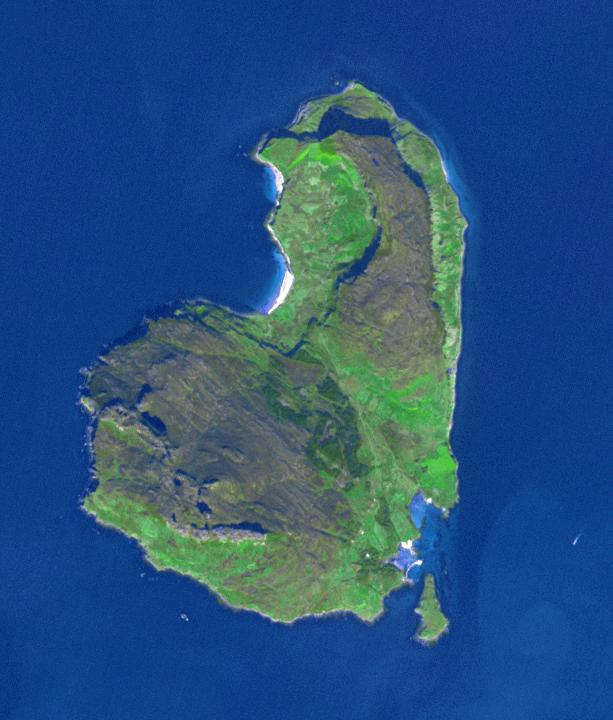

Eigg, Scotland

The island of Eigg is one of the small isles in the Scottish Inner Hebrides, south of the Skye peninsula. The main settlement of the 31 km2 island is Cleadale. In 2008, Eigg began a project to become completely energy self-sufficient. Using a combination of wind, water and solar, the population of about 90 now has 24-hour power. The image was acquired 18 September 2015, covers an area of 9.2 by 10.8 km, and is located at 57 degrees north, 6.2 degrees west.

With its 14 spectral bands from the visible to the thermal infrared wavelength region and its high spatial resolution of 15 to 90 meters (about 50 to 300 feet), ASTER images Earth to map and monitor the changing surface of our planet. ASTER is one of five Earth-observing instruments launched Dec. 18, 1999, on Terra. The instrument was built by Japan’s Ministry of Economy, Trade and Industry. A joint U.S./Japan science team is responsible for validation and calibration of the instrument and data products.

The broad spectral coverage and high spectral resolution of ASTER provides scientists in numerous disciplines with critical information for surface mapping and monitoring of dynamic conditions and temporal change. Example applications are: monitoring glacial advances and retreats; monitoring potentially active volcanoes; identifying crop stress; determining cloud morphology and physical properties; wetlands evaluation; thermal pollution monitoring; coral reef degradation; surface temperature mapping of soils and geology; and measuring surface heat balance.

The U.S. science team is located at NASA’s Jet Propulsion Laboratory, Pasadena, Calif. The Terra mission is part of NASA’s Science Mission Directorate, Washington, D.C.

Credit: NASA/METI/AIST/Japan Space Systems, and U.S./Japan ASTER Science Team